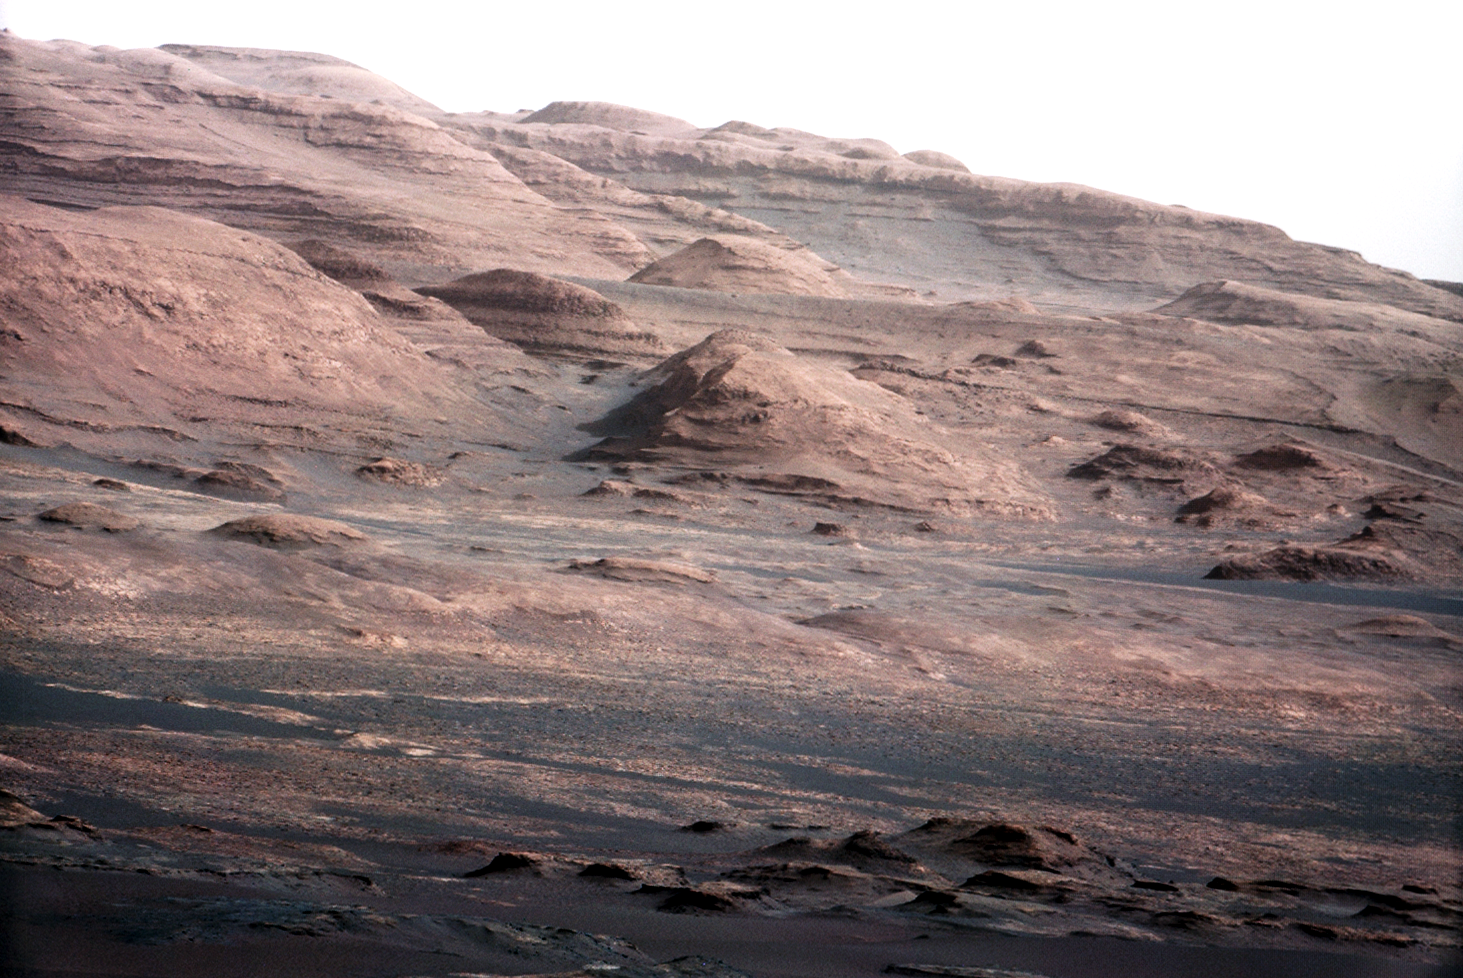

Layers at the Base of Mount Sharp

Annotated Version

A chapter of the layered geological history of Mars is laid bare in this postcard from NASA’s Curiosity rover. The image shows the base of Mount Sharp, the rover’s eventual science destination.

This image is a portion of a larger image taken by Curiosity’s 100-millimeter Mast Camera on Aug. 23, 2012. See PIA16104. Scientists enhanced the color in one version to show the Martian scene under the lighting conditions we have on Earth, which helps in analyzing the terrain.

For scale, an annotated version of the figure highlights a dark rock that is approximately the same size as Curiosity. The pointy mound in the center of the image, looming above the rover-sized rock, is about 1,000 feet (300 meters) across and 300 feet (100 meters) high.

JPL manages the Mars Science Laboratory/Curiosity for NASA’s Science Mission Directorate in Washington. The rover was designed, developed and assembled at JPL, a division of the California Institute of Technology in Pasadena.

Credit: NASA/JPL-Caltech/MSSS